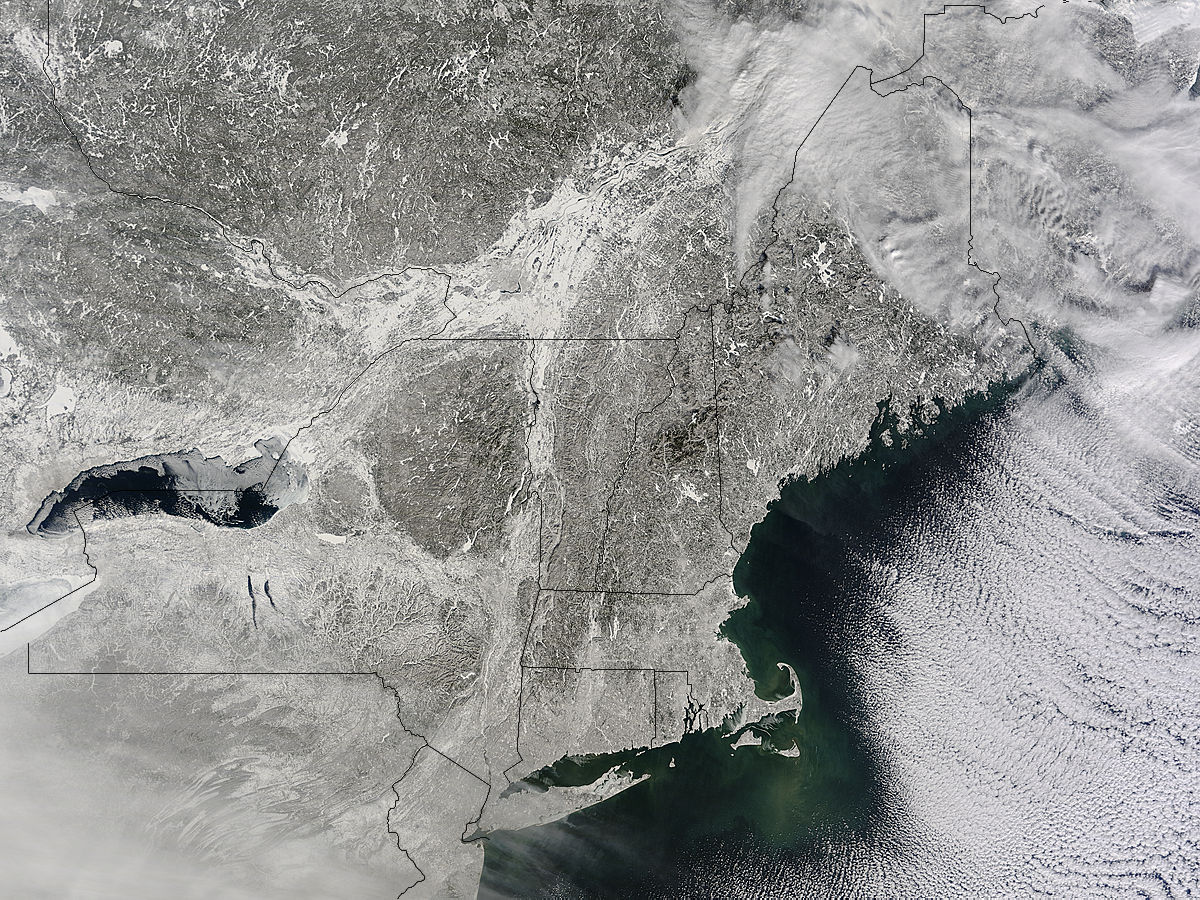

NASA Sees Winter's Northeastern U.S. Snowcover Extend Farther South

A winter storm that moved through the Mid-Atlantic on Feb. 16 and 17, 2015 extended the northeastern U.S. snowcover farther south. Until this storm hit, southern New Jersey and southeastern Pennsylvania appeared snow-free on satellite imagery from the previous week. The overnight storm blanketed the entire states of New Jersey and Pennsylvania, as seen on this Feb. 16 image. The image was taken from the MODIS or Moderate Resolution Imaging Spectroradiometer instrument that flies aboard NASA's Terra satellite. The snow cover from the storm actually extended even farther south than the image. Snowfall also blanketed West Virginia, Kentucky, Maryland, Delaware and Virginia, while freezing rain and icy conditions affected the Carolinas, Tennessee and Georgia. On Feb. 17, 2015, NOAA's National Weather Service noted "The winter storm that brought widespread snow, sleet and freezing rain to parts of the south-central U.S. and Mid-Atlantic will wind down as it moves offshore Tuesday. Lingering snow and freezing rain is possible early Tuesday for parts of the Northeast and mid-Atlantic, with rain across parts of the Southeast."

Credit: NASA/GSFC/Jeff Schmaltz/MODIS Land Rapid Response Team